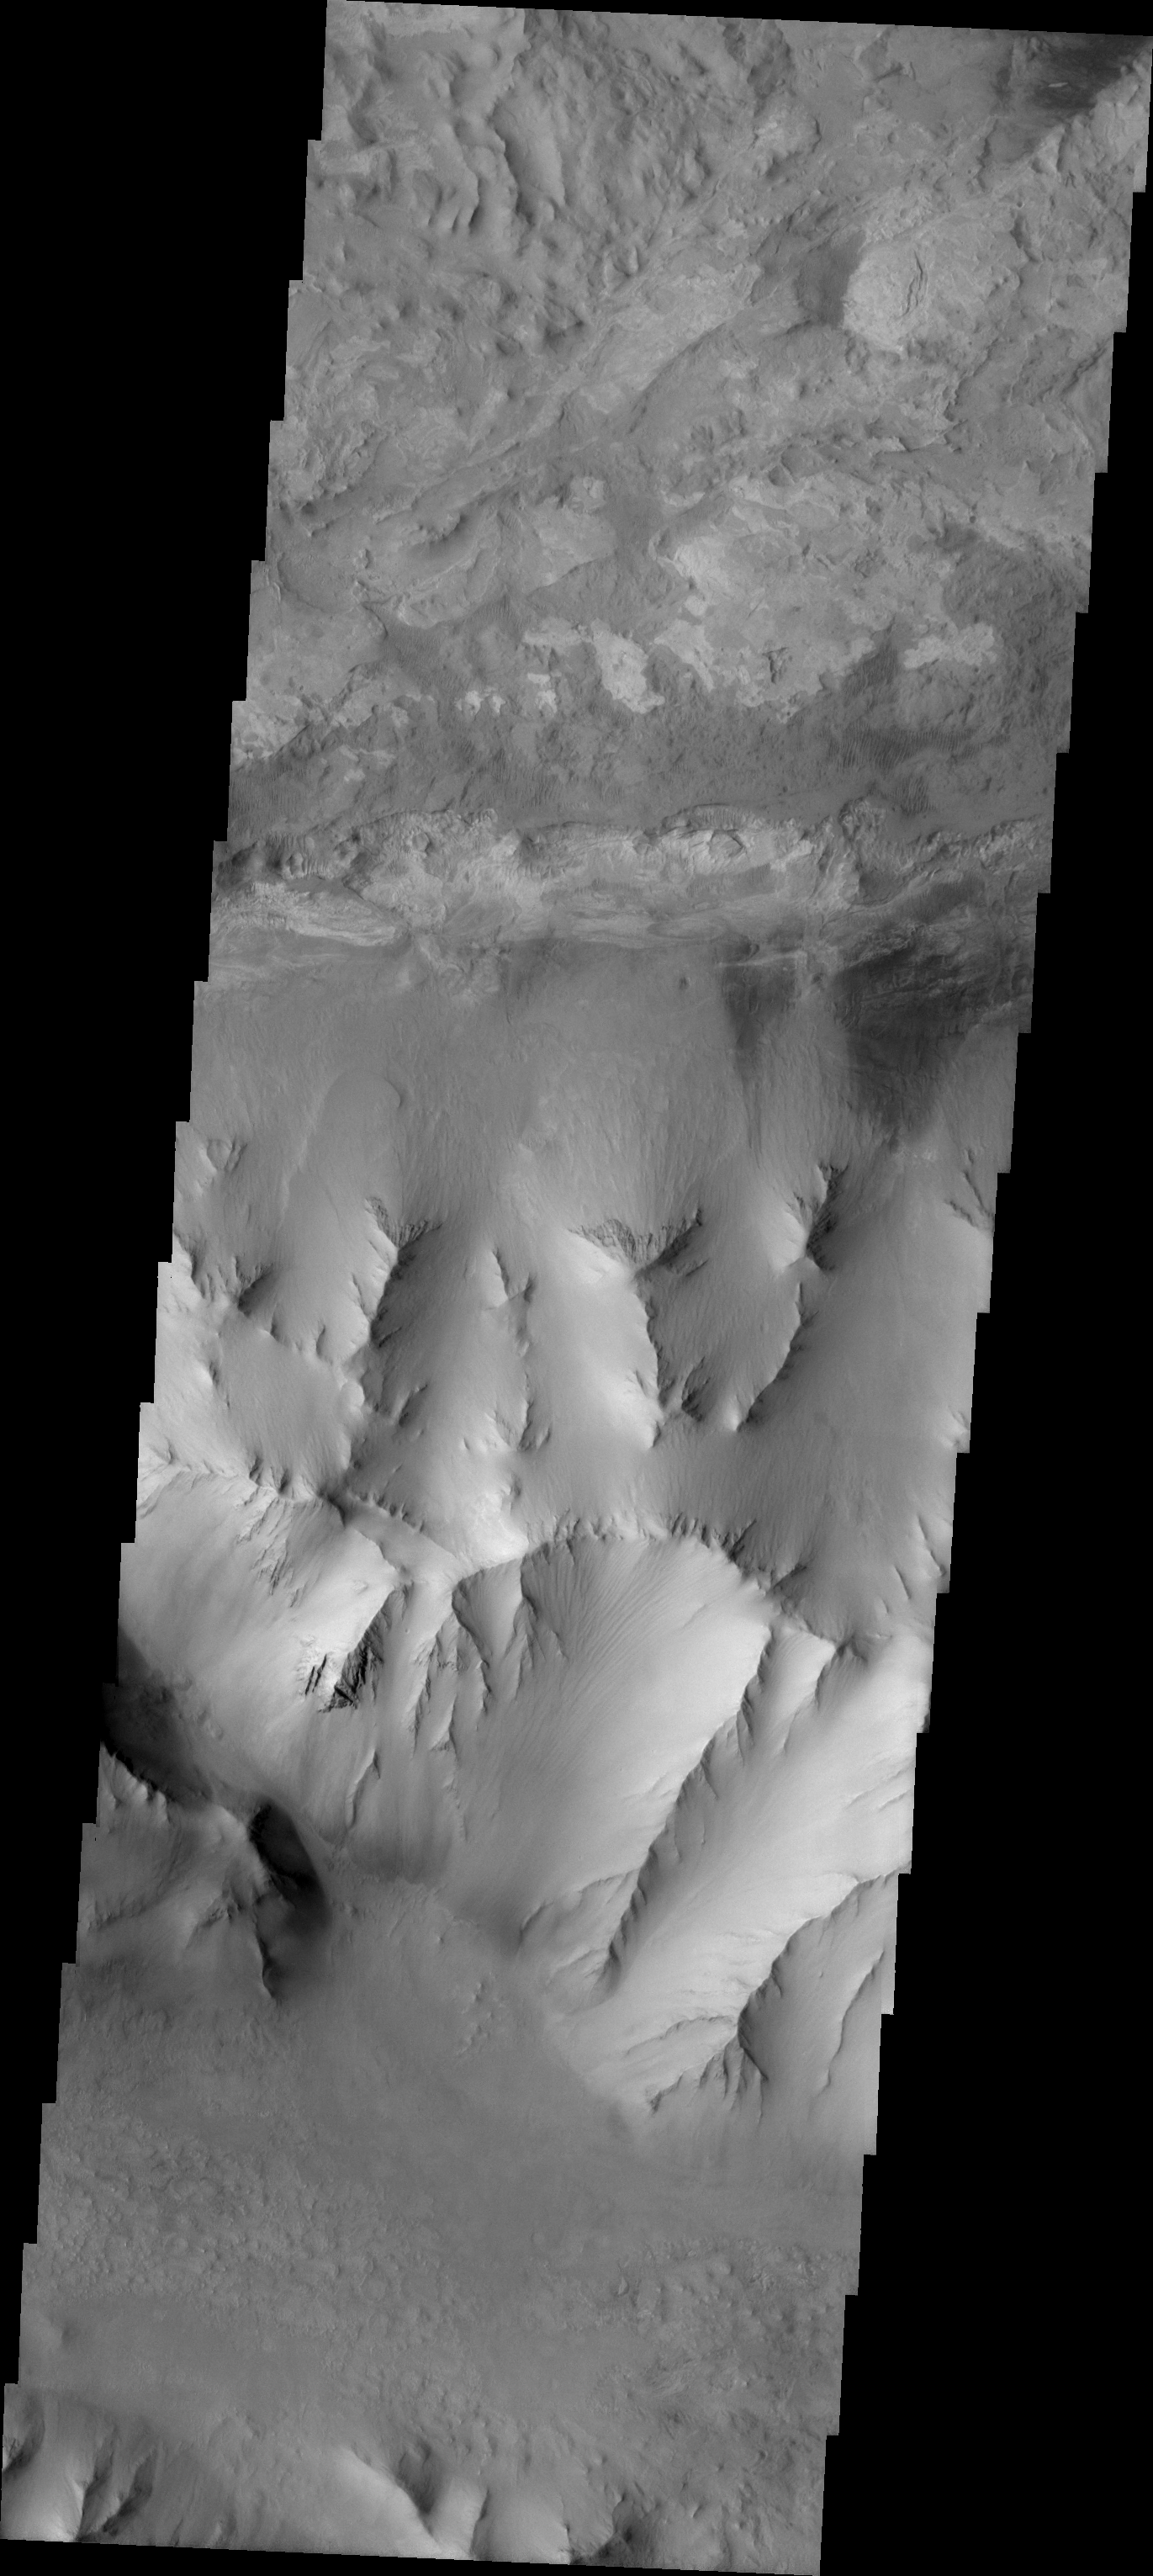

Ius Chasma Ridge

The Odyssey spacecraft has taken some great pictures of Valles Marineris, the largest canyon in the solar system. If this canyon were on Earth, it would stretch from New York to Los Angeles. For the next several weeks, the Image of the Day will tour some of the canyons that make up this vast system. We will start with Ius Chasma in the west, and end with Coprates Chasma to the east. For more information on Vallis Marineris, please see http://mars.jpl.nasa.gov/mep/science/vm.html.

This image shows the central ridge that runs through Ius Chasma.

Image information: VIS instrument. Latitude -8, Longitude 279.4 East (80.6 West). 18 meter/pixel resolution.

Note: this THEMIS visual image has not been radiometrically nor geometrically calibrated for this preliminary release. An empirical correction has been performed to remove instrumental effects. A linear shift has been applied in the cross-track and down-track direction to approximate spacecraft and planetary motion. Fully calibrated and geometrically projected images will be released through the Planetary Data System in accordance with Project policies at a later time.

NASA’s Jet Propulsion Laboratory manages the 2001 Mars Odyssey mission for NASA’s Office of Space Science, Washington, D.C. The Thermal Emission Imaging System (THEMIS) was developed by Arizona State University, Tempe, in collaboration with Raytheon Santa Barbara Remote Sensing. The THEMIS investigation is led by Dr. Philip Christensen at Arizona State University. Lockheed Martin Astronautics, Denver, is the prime contractor for the Odyssey project, and developed and built the orbiter. Mission operations are conducted jointly from Lockheed Martin and from JPL, a division of the California Institute of Technology in Pasadena.

Credit: NASA/JPL/Arizona State University